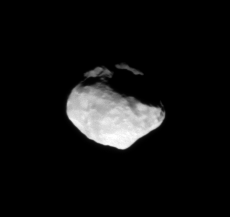

Helene Attends Dione

The small moon Helene leads Dione (not shown) by 60 degrees in the moons’ shared orbit.

Helene (33 kilometers, or 21 miles across) is a “Trojan” moon of Dione (1,123 kilometers, or 698 miles across), named for the Trojan group of asteroids that orbit 60 degrees ahead of and behind Jupiter as it circles the Sun.

The image was taken in visible light with the Cassini spacecraft narrow-angle camera on Nov. 24, 2008 at a distance of approximately 68,000 kilometers (42,000 miles) from Helene and at a Sun-Helene-spacecraft, or phase, angle of 30 degrees. Image scale is 408 meters (1,338 feet) per pixel.

The Cassini-Huygens mission is a cooperative project of NASA, the European Space Agency and the Italian Space Agency. The Jet Propulsion Laboratory, a division of the California Institute of Technology in Pasadena, manages the mission for NASA’s Science Mission Directorate, Washington, D.C. The Cassini orbiter and its two onboard cameras were designed, developed and assembled at JPL. The imaging operations center is based at the Space Science Institute in Boulder, Colo.

Credit: NASA/JPL/Space Science Institute